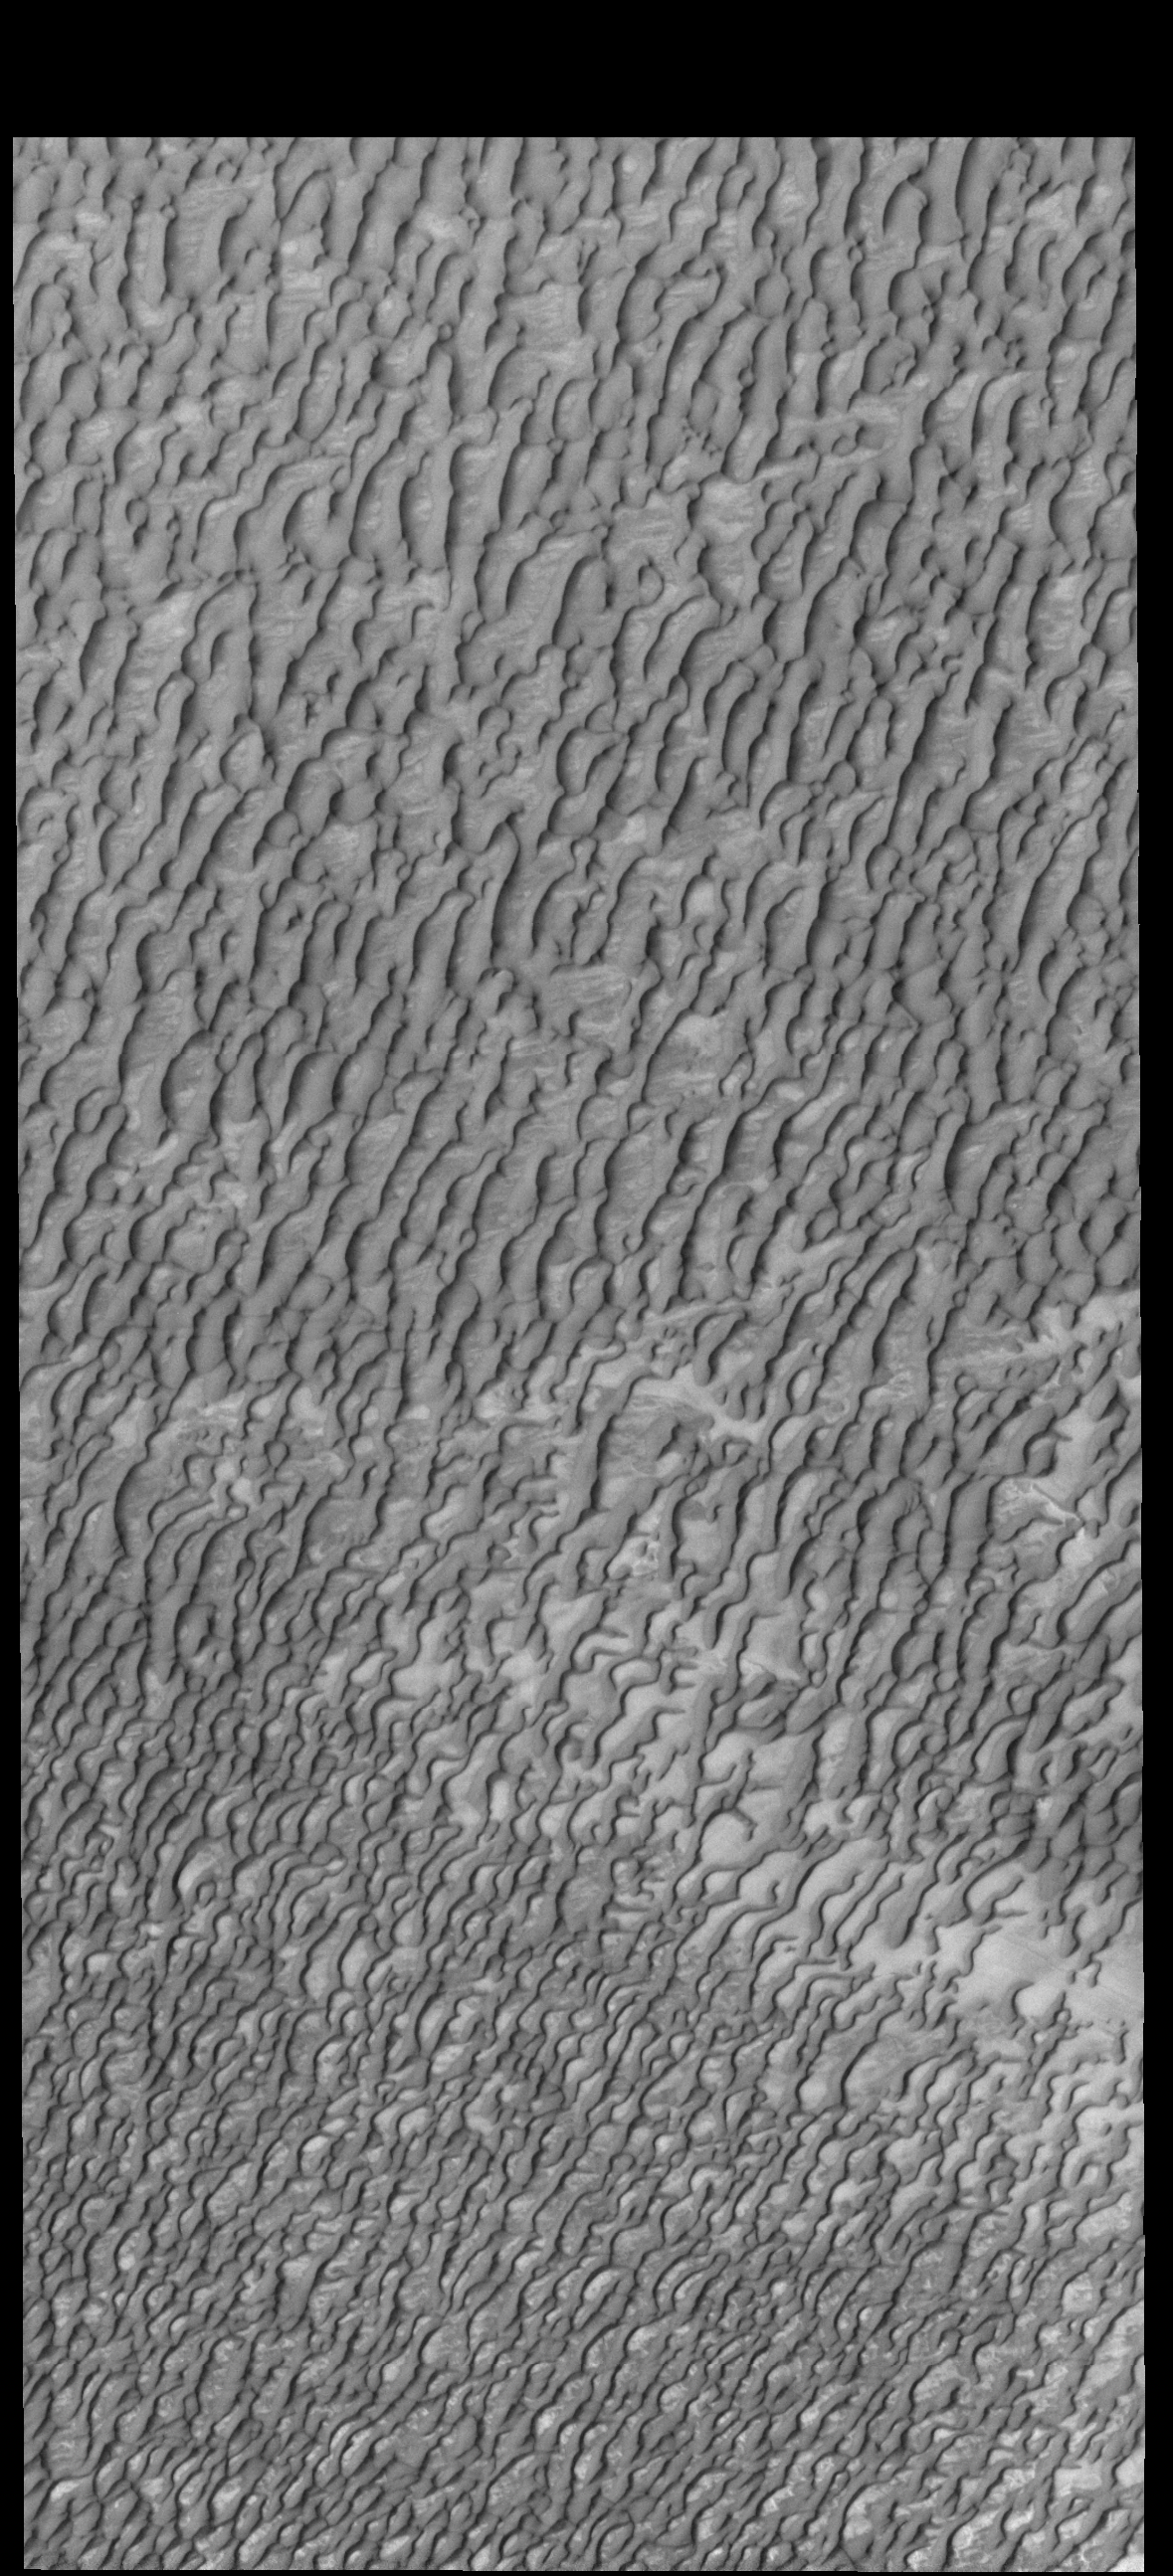

Olympia Undae

Today’s VIS image shows a small portion of Olympia Undae, a huge dune field that surrounds part of the north polar cap. This image was taken during summer and there is no frost on the dune forms.

Credit: NASA/JPL-Caltech/ASU